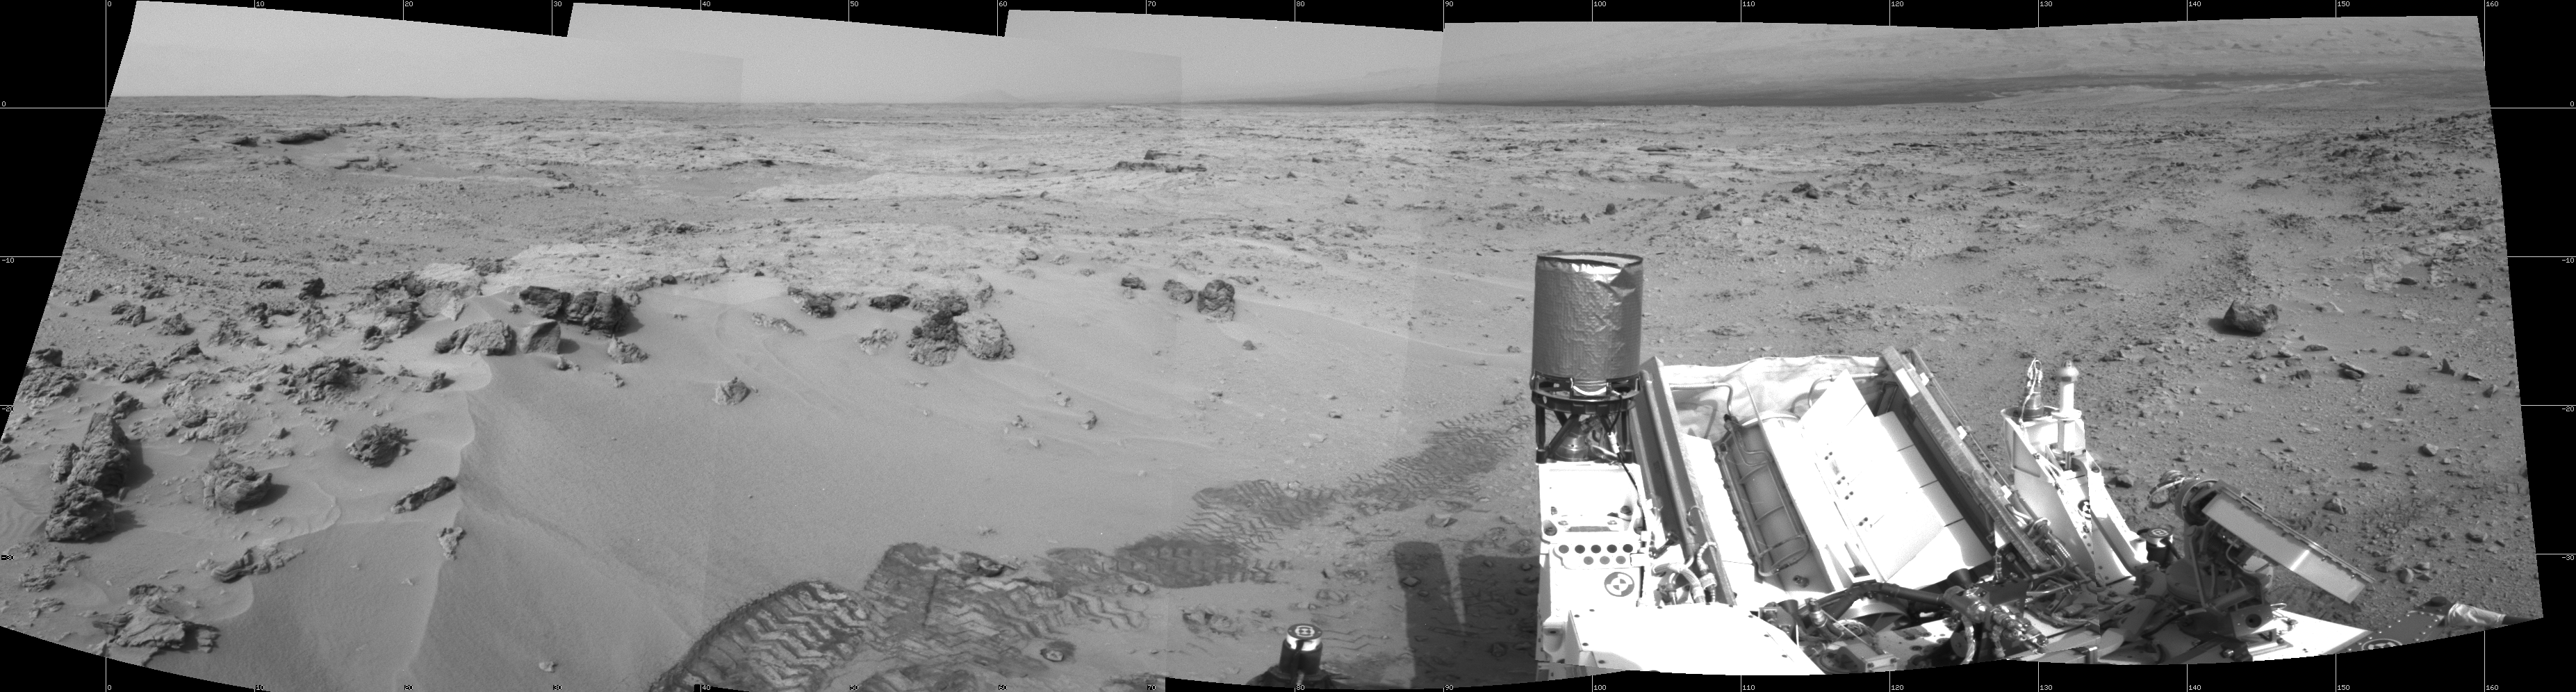

Curiosity’s Eastward View After Sol 100 Drive

NASA’s Mars rover Curiosity drove 6.2 feet (1.9 meters) during the 100th Martian day, or sol, of the mission (Nov. 16, 2012). The rover used its Navigation Camera after the drive to record the images combined into this panoramic view. The view spans from north at the left to south-southeast at the right. It is presented in a cylindrical projection.

JPL, a division of the California Institute of Technology, Pasadena, manages the Mars Science Laboratory Project for NASA’s Science Mission Directorate, Washington. JPL designed and built the rover.

Credit: NASA/JPL-Caltech